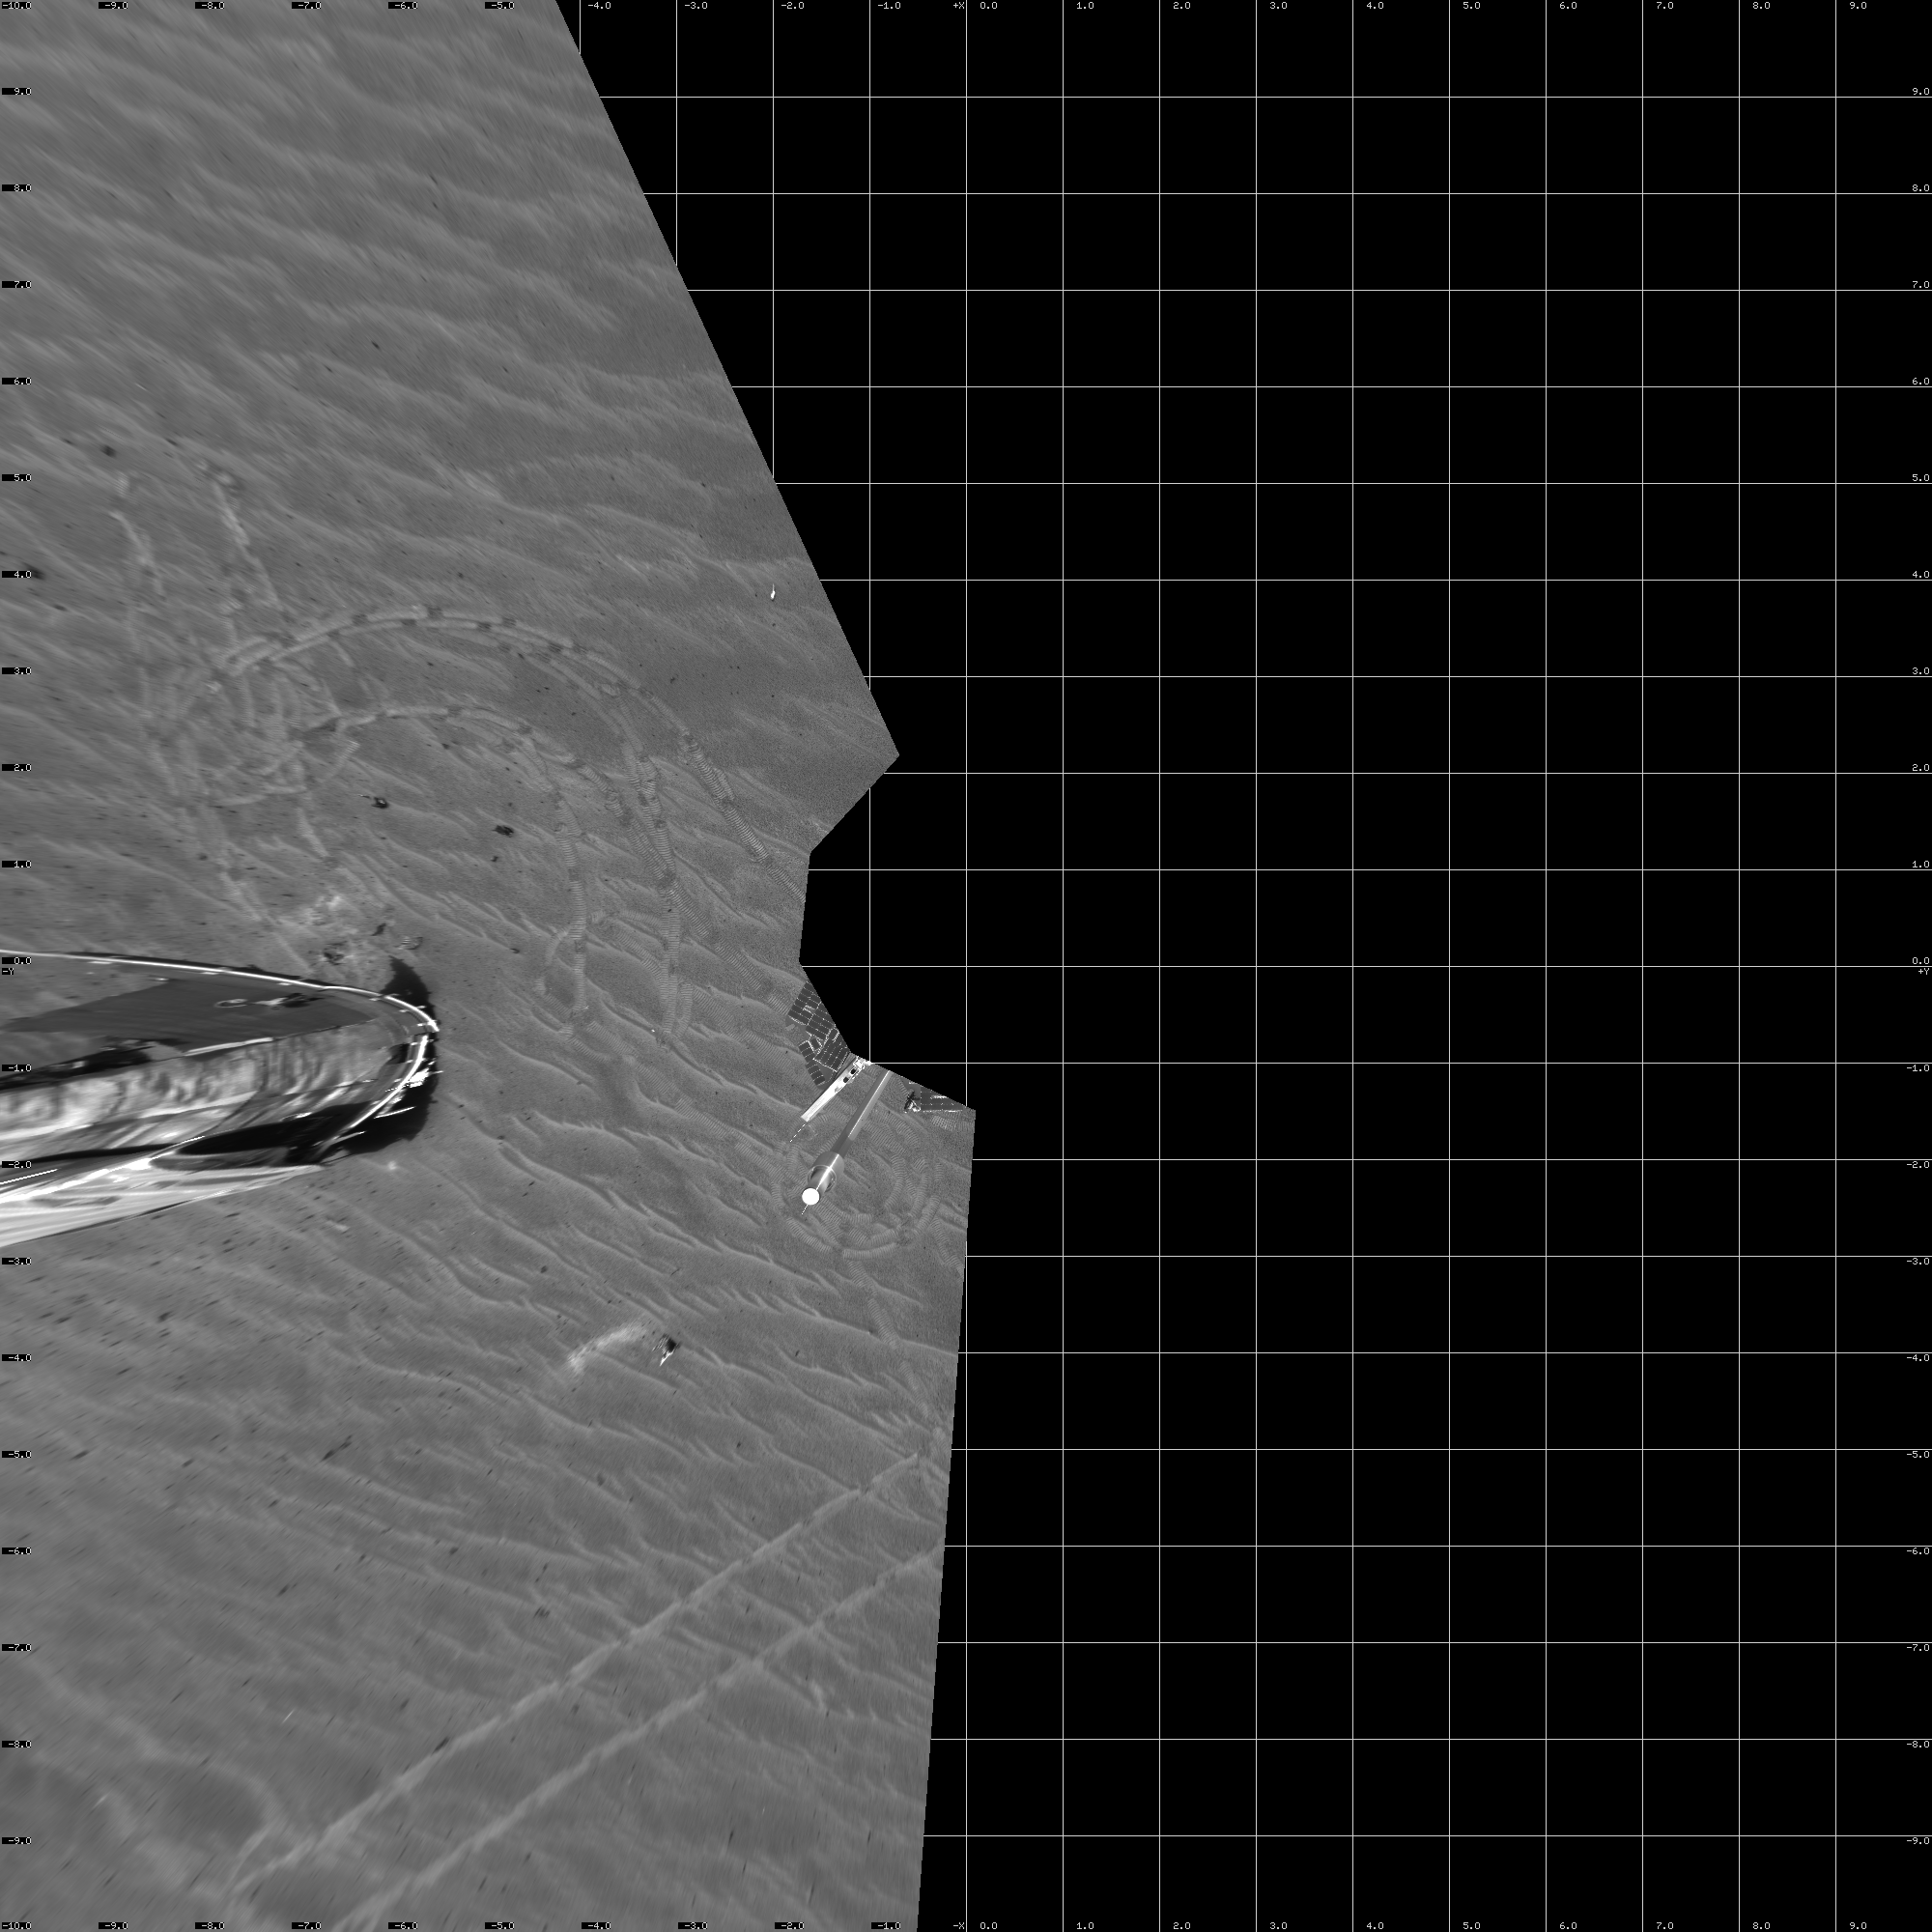

Opportunity’s View on Sol 347 (Vertical)

NASA’s Mars Exploration Rover Opportunity captured this view of its heat shield debris field on the rover’s 347th martian day, or sol (Jan. 14, 2005). The view is a southward-looking, 60-degree panorama assembled from four images taken by Opportunity’s navigation camera. It is presented as a vertical projection with geometric seam correction.

Credit: NASA/JPL